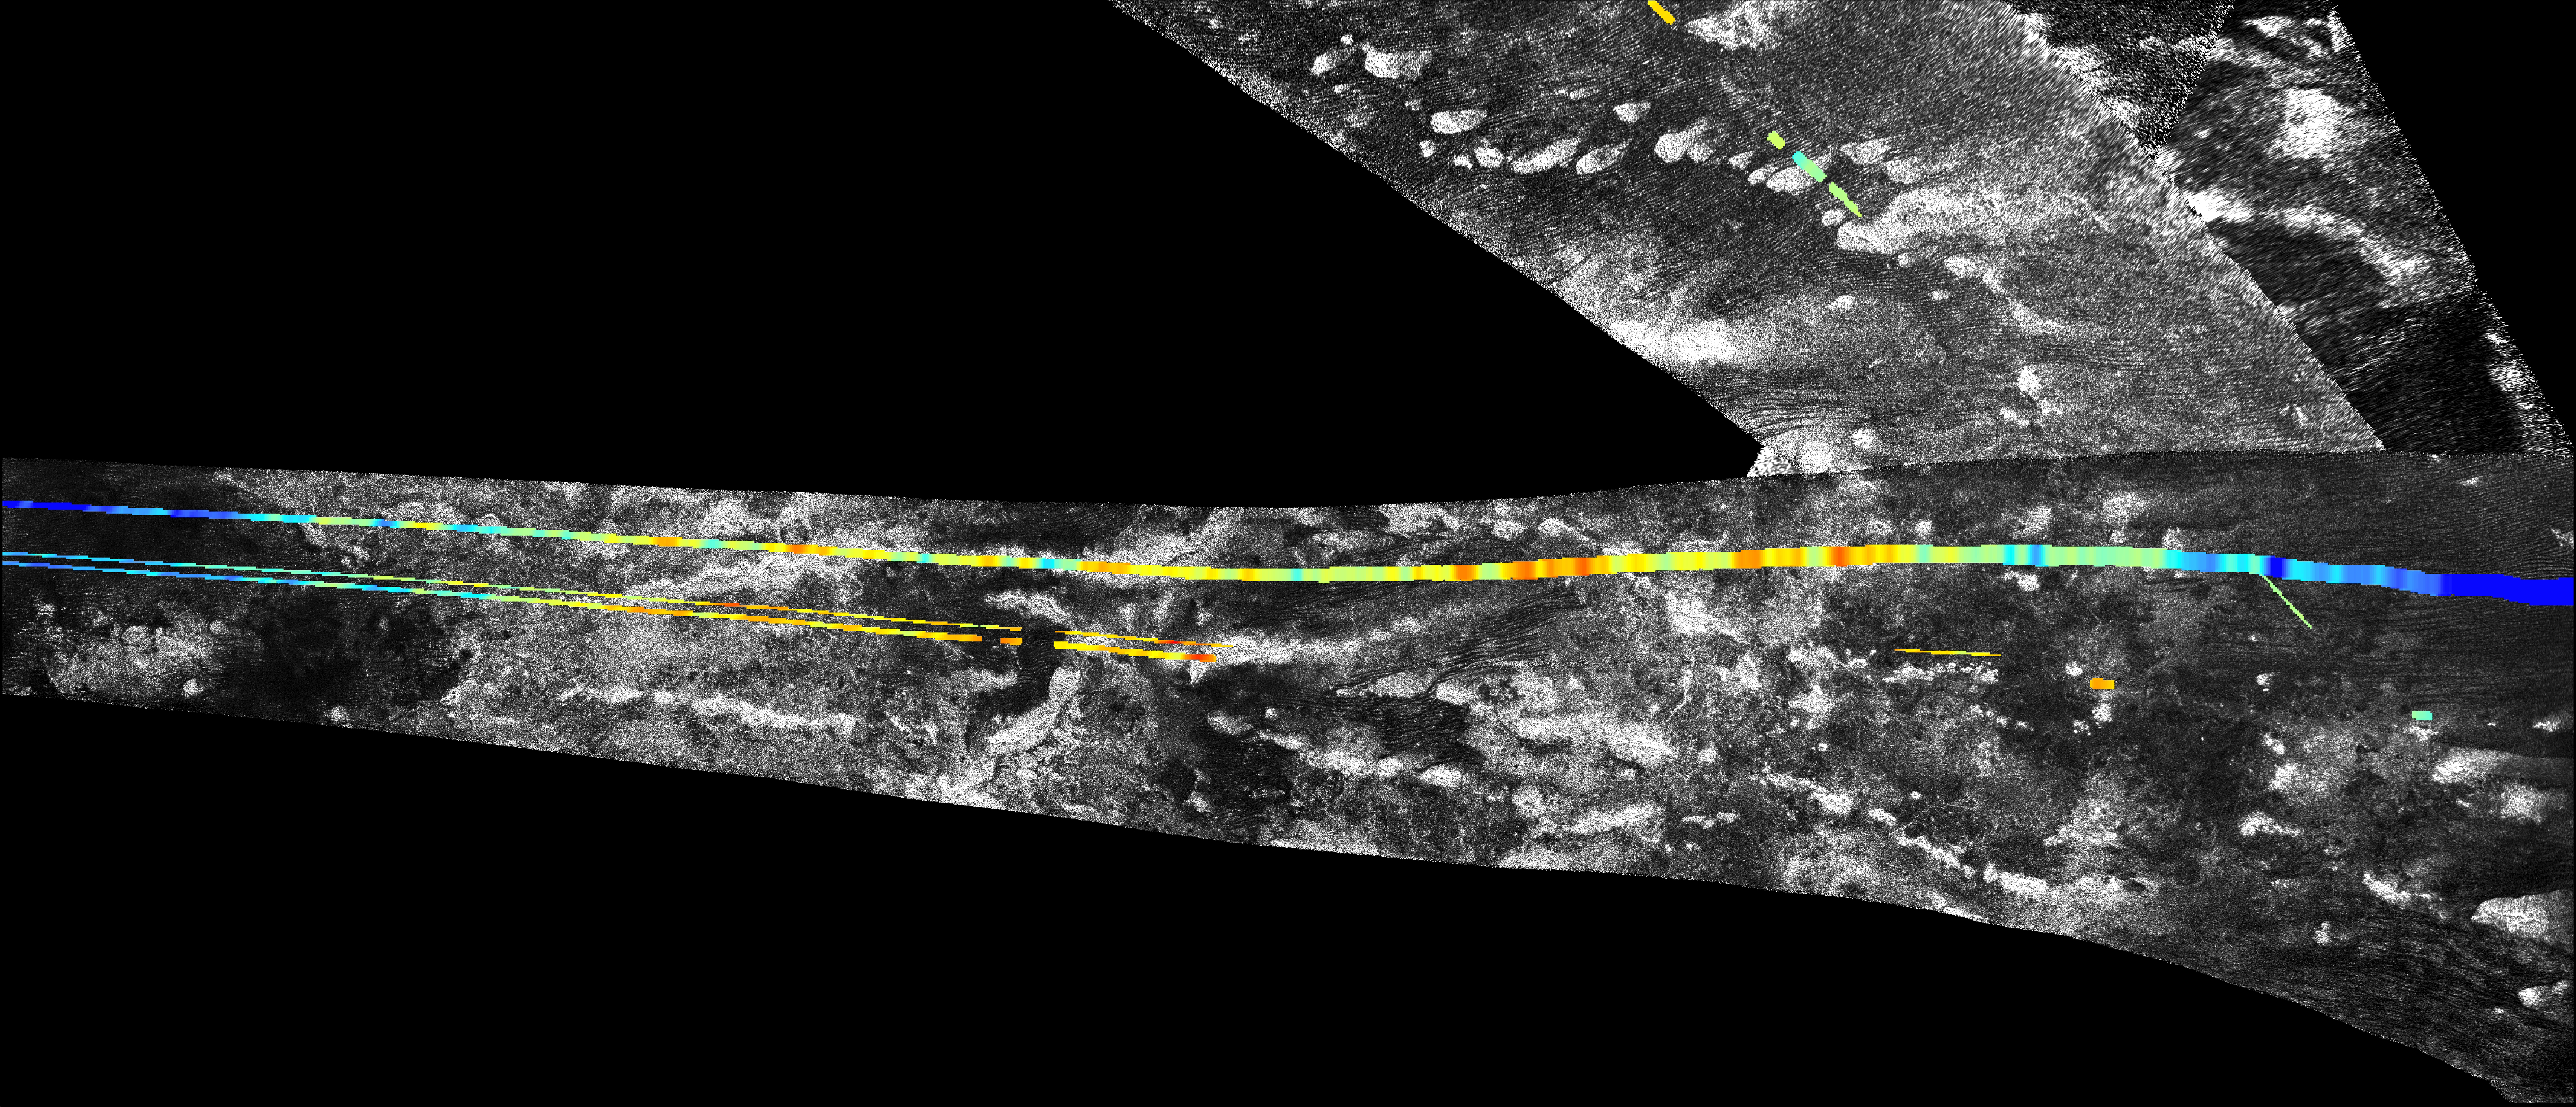

Mountains near Adiri on Titan

This mosaic, made from radar images obtained by NASA’s Cassini spacecraft, shows parallel mountain chains on Saturn’s moon Titan, near an equatorial region known as Adiri. This mosaic focuses on an area around 10 degrees south latitude and 145 degrees east longitude. The annotated version shows topographic profiles obtained by the radar instrument, with red areas showing the highest elevation (in this image, 250 meters above the mean radius of Titan) and purple showing the lowest (in this image, 450 meters below the mean radius of Titan). That version also shows a grid for latitude and longitude.

Scientists believe the structures rose up because the lithosphere, the outermost layer of the surface, folded up during deformation of the outer water ice shell.

Cassini’s radar instrument obtained the black-and-white image of the terrain on Feb. 22, and Oct. 28, 2005. In radar images, objects appear bright when they are tilted toward the spacecraft or have rough surfaces. The topographical data were derived from the same flybys.

For another view of this terrain, see PIA03566.

The Cassini-Huygens mission is a cooperative project of NASA, the European Space Agency and the Italian Space Agency. The Jet Propulsion Laboratory, a division of the California Institute of Technology in Pasadena, manages the mission for NASA’s Science Mission Directorate. The Cassini orbiter was designed, developed and assembled at JPL. The radar instrument was built by JPL and the Italian Space Agency, working with team members from the United States and several European countries.

Credit: NASA/JPL-Caltech/ASI